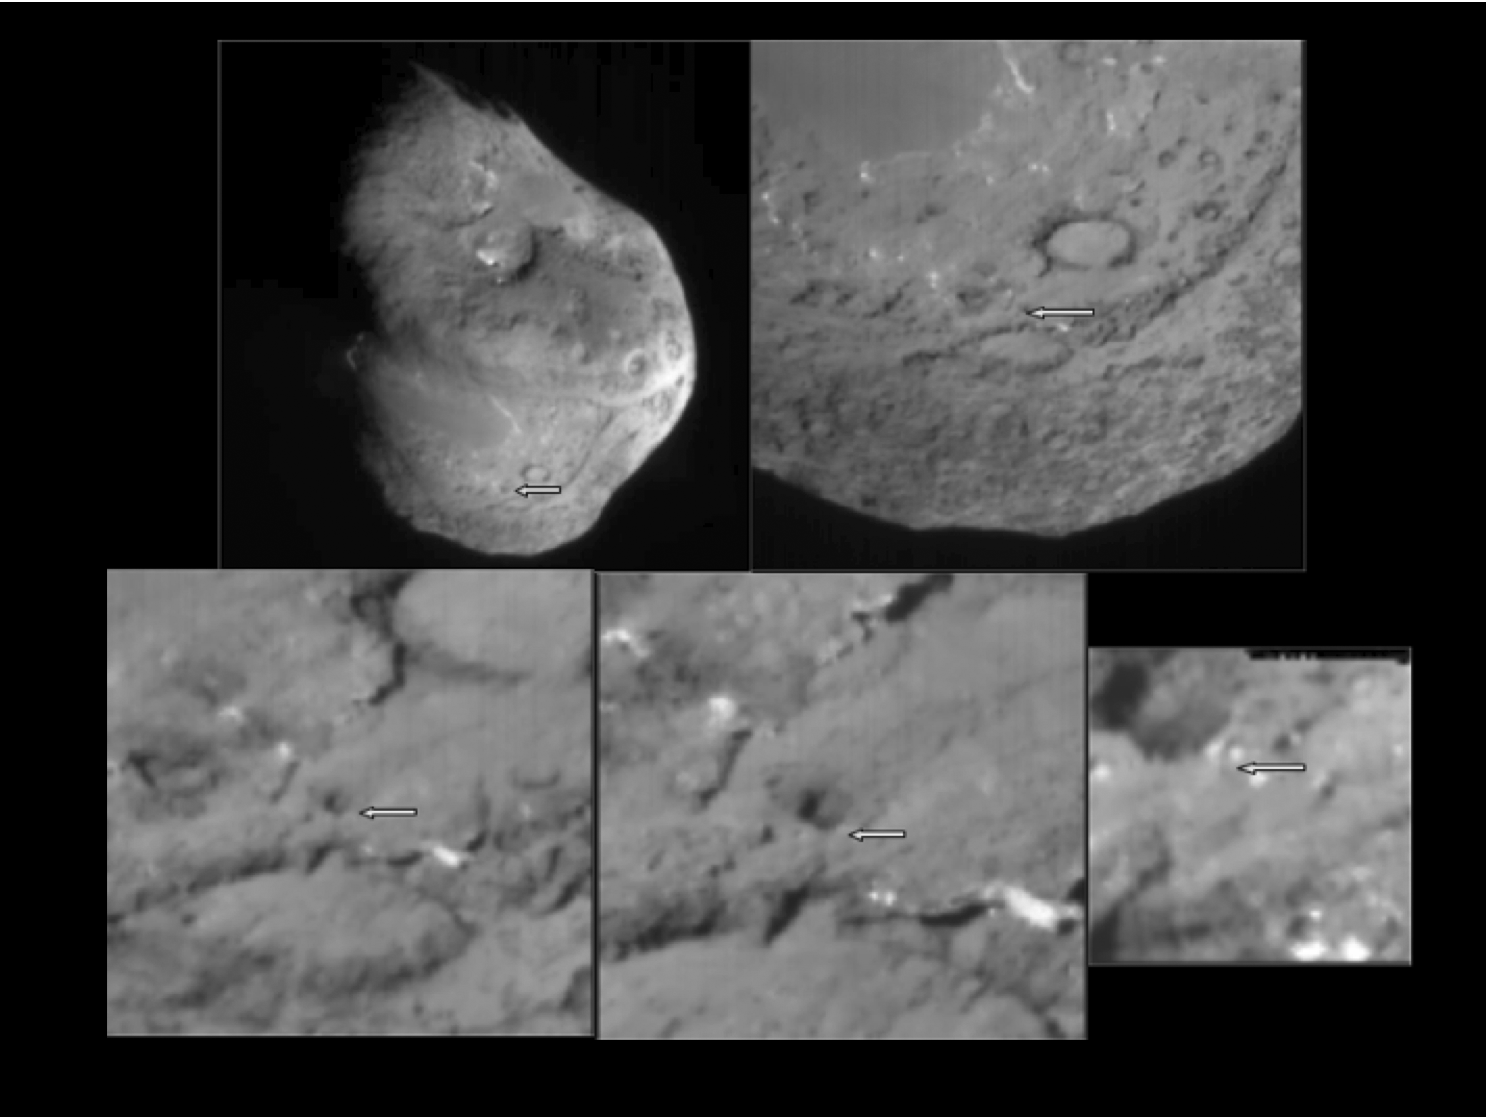

Before the Deep Impact Collision

This series of images shows the area where NASA’s Deep Impact probe collided with the surface of comet Tempel 1 in 2005. The view zooms in as the images progress from top left to right, and then bottom left to right. The arrow points to the site of the impact, as indicated by trajectory and imaging data from the Deep Impact mission.

Stardust-NExT is a low-cost mission that is expanding the investigation of comet Tempel 1 initiated by NASA’s Deep Impact spacecraft. NASA’s Jet Propulsion Laboratory, a division of the California Institute of Technology in Pasadena, manages Stardust-NExT for the NASA Science Mission Directorate, Washington, D.C. Joe Veverka of Cornell University, Ithaca, N.Y., is the mission’s principal investigator. Lockheed Martin Space Systems, Denver, built the spacecraft and manages day-to-day mission operations.

Credit: NASA/JPL-Caltech/Univ. of Maryland